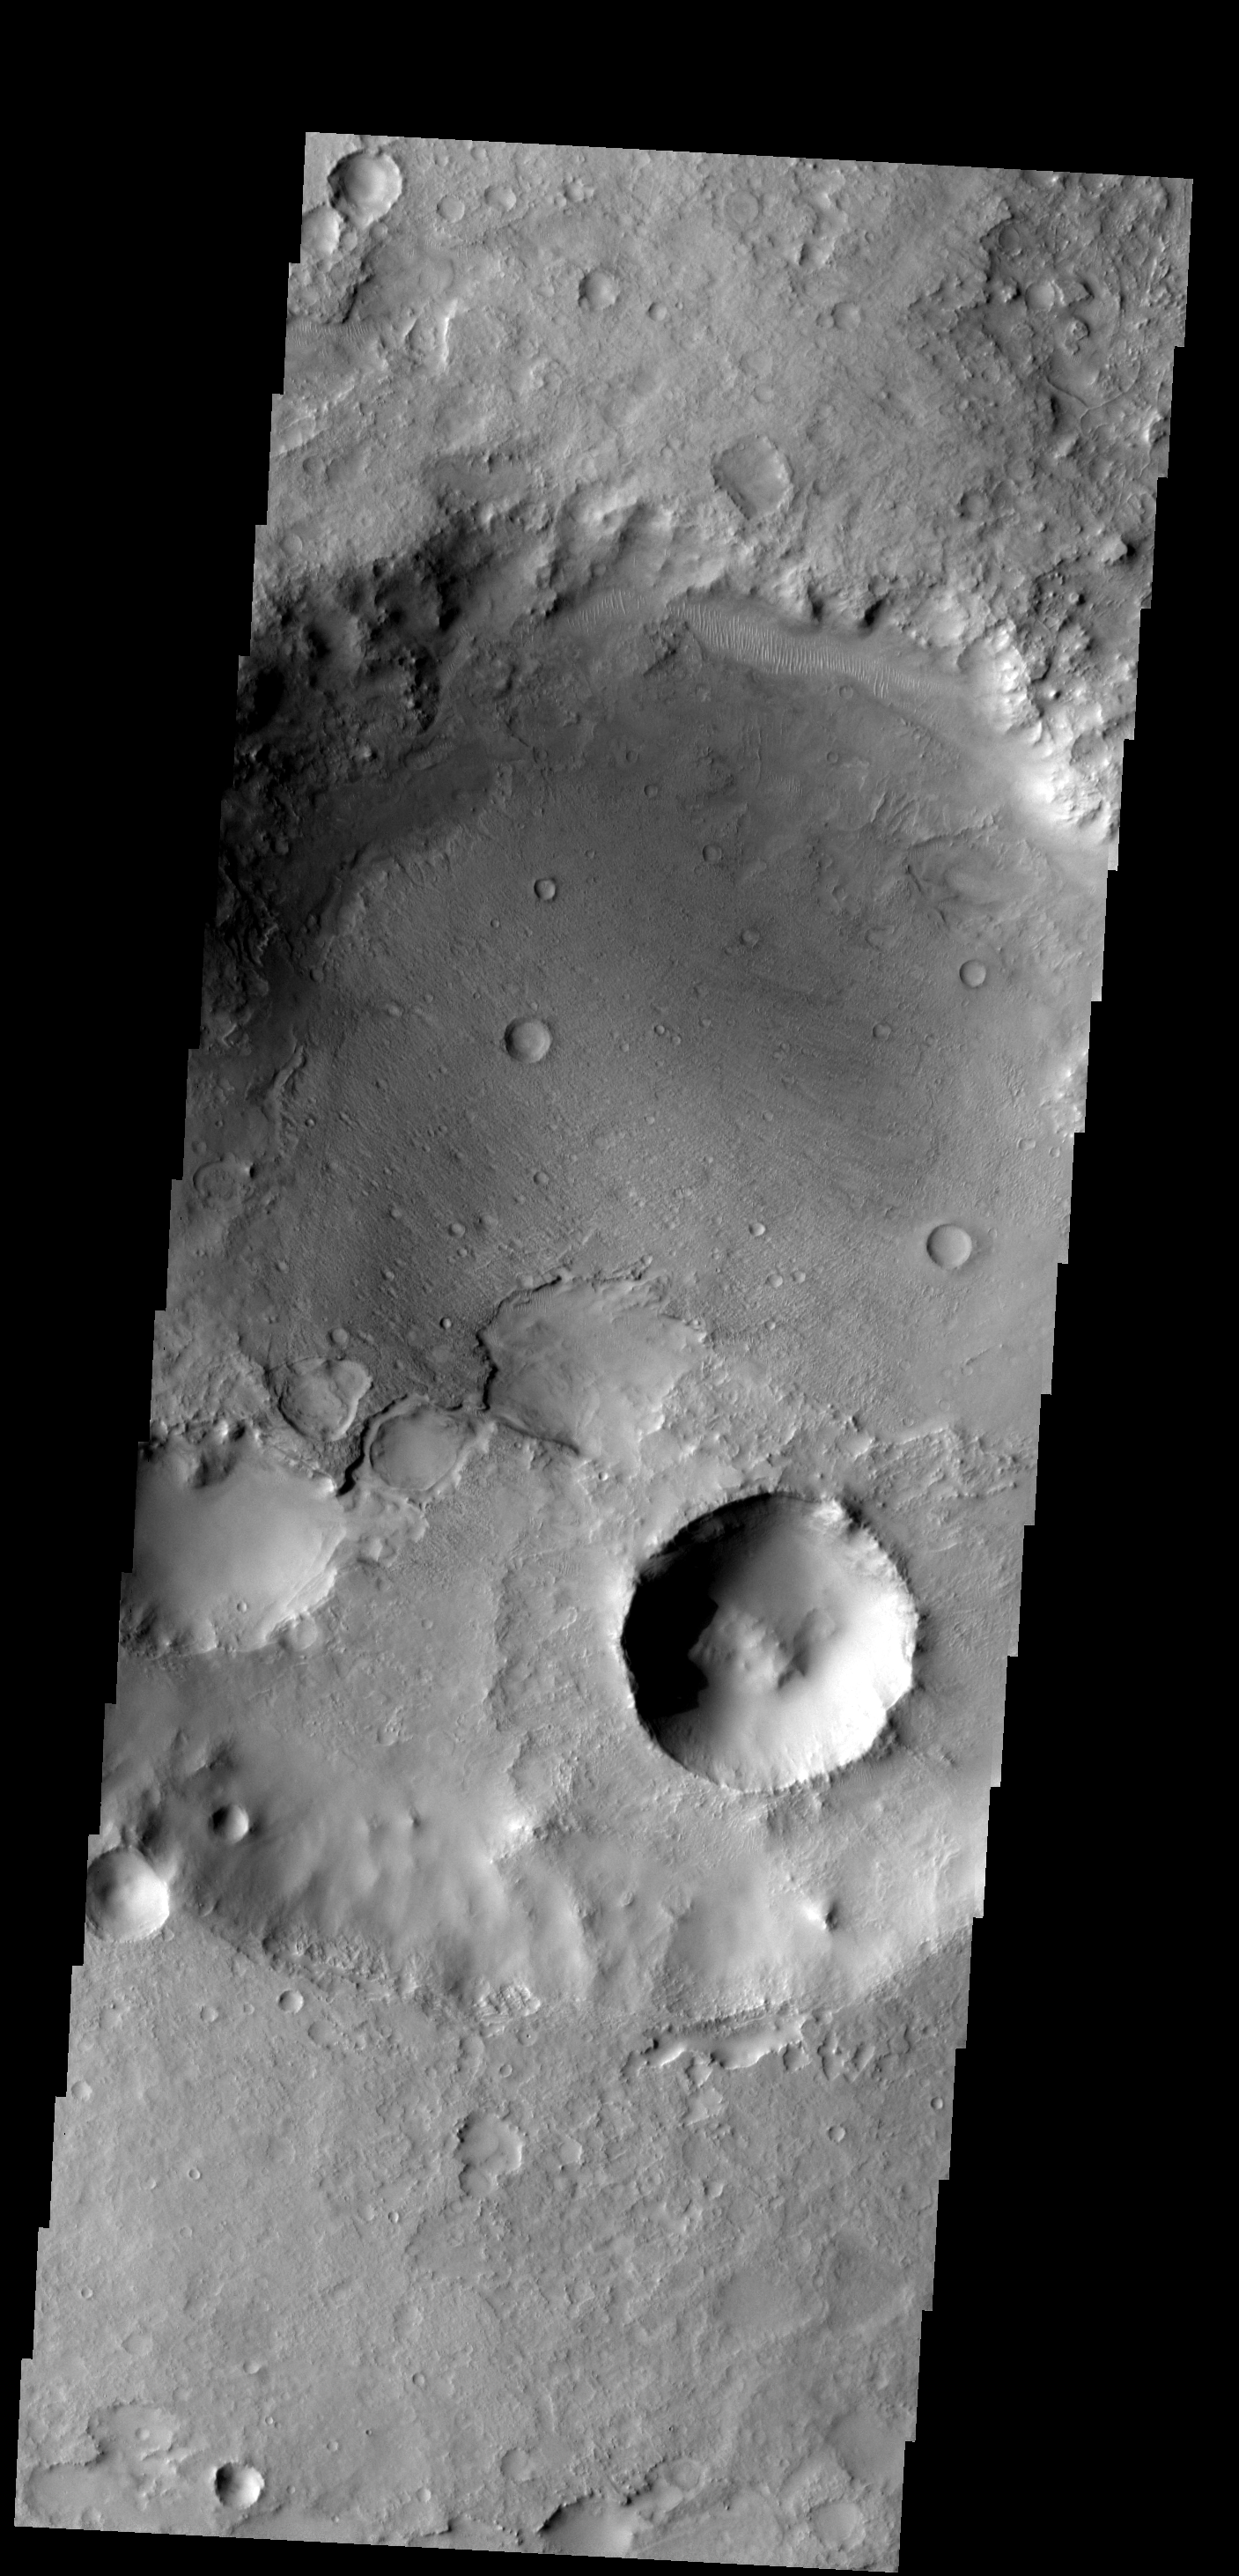

Crater Fill

This crater, on the northern margin of Syrtis Major, has been filled with material that is now being removed.

Image information: VIS instrument. Latitude 23.6N, Longitude 70.7E. 18 meter/pixel resolution.

Please see the THEMIS Data Citation Note for details on crediting THEMIS images.

Note: this THEMIS visual image has not been radiometrically nor geometrically calibrated for this preliminary release. An empirical correction has been performed to remove instrumental effects. A linear shift has been applied in the cross-track and down-track direction to approximate spacecraft and planetary motion. Fully calibrated and geometrically projected images will be released through the Planetary Data System in accordance with Project policies at a later time.

NASA’s Jet Propulsion Laboratory manages the 2001 Mars Odyssey mission for NASA’s Office of Space Science, Washington, D.C. The Thermal Emission Imaging System (THEMIS) was developed by Arizona State University, Tempe, in collaboration with Raytheon Santa Barbara Remote Sensing. The THEMIS investigation is led by Dr. Philip Christensen at Arizona State University. Lockheed Martin Astronautics, Denver, is the prime contractor for the Odyssey project, and developed and built the orbiter. Mission operations are conducted jointly from Lockheed Martin and from JPL, a division of the California Institute of Technology in Pasadena.

Credit: NASA/JPL/ASU